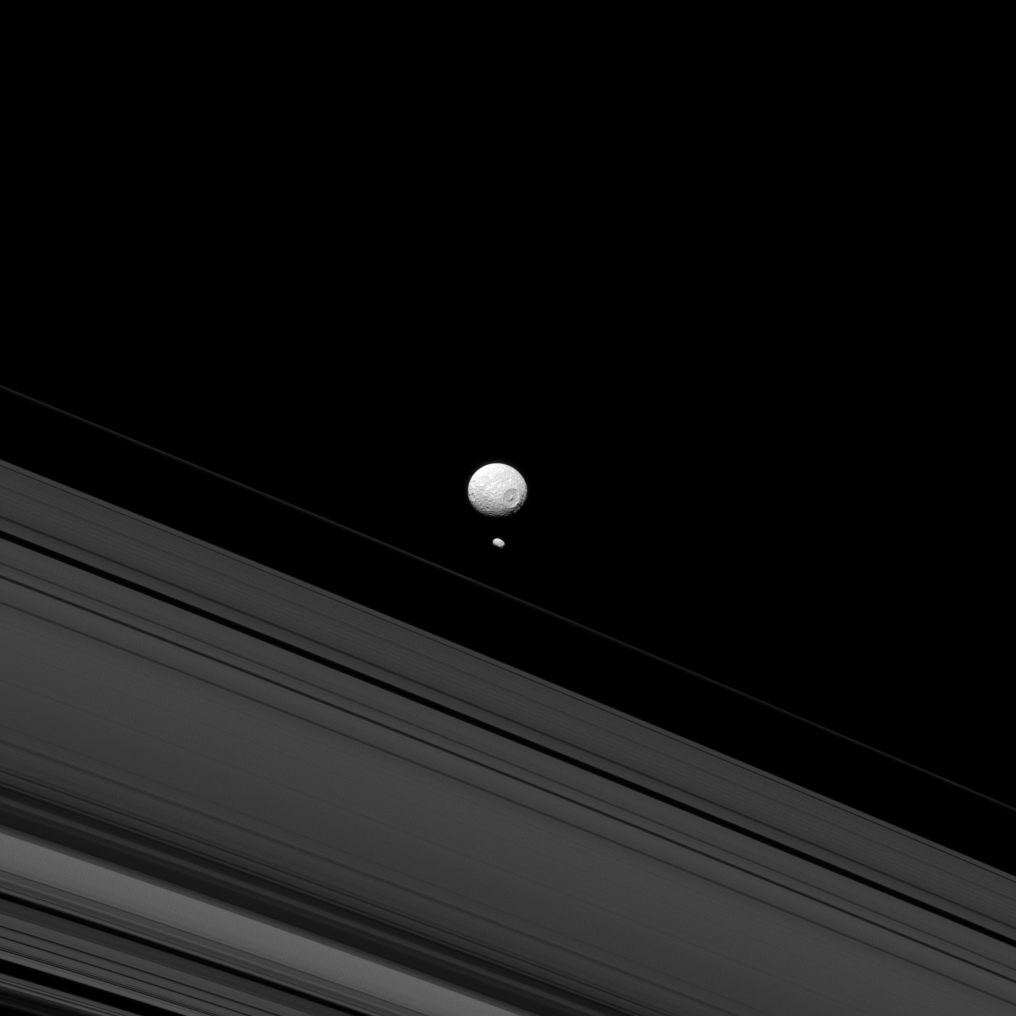

Two Moons Passing in the Night

Mimas and Pandora remind us of how different they are when they appear together as in this Cassini spacecraft image. Although they are both moons of Saturn, Pandora’s small size means that it lacks sufficient gravity to pull itself into a round shape like its larger sibling, Mimas.

Researchers believe that the elongated shape of Pandora (50 miles, or 81 kilometers across) may hold clues to how it and other moons near the rings formed.

This view looks toward the anti-Saturn hemisphere of Mimas (246 miles, or 396 kilometers across). North on Mimas is up and rotated 28 degrees to the right. The image was taken in blue light with the Cassini spacecraft narrow-angle camera on May 14, 2013.

The view was acquired at a distance of approximately 690,000 miles (1.1 million kilometers) from Mimas. Image scale is 4 miles (7 kilometers) per pixel. Pandora was at a distance of 731,000 miles (1.2 million kilometers) when this image was taken. Image scale on Pandora is 4 miles (7 kilometers) per pixel.

The Cassini-Huygens mission is a cooperative project of NASA, the European Space Agency and the Italian Space Agency. The Jet Propulsion Laboratory, a division of the California Institute of Technology in Pasadena, manages the mission for NASA’s Science Mission Directorate, Washington, D.C. The Cassini orbiter and its two onboard cameras were designed, developed and assembled at JPL. The imaging operations center is based at the Space Science Institute in Boulder, Colo.

Credit: NASA/JPL-Caltech/Space Science Institute